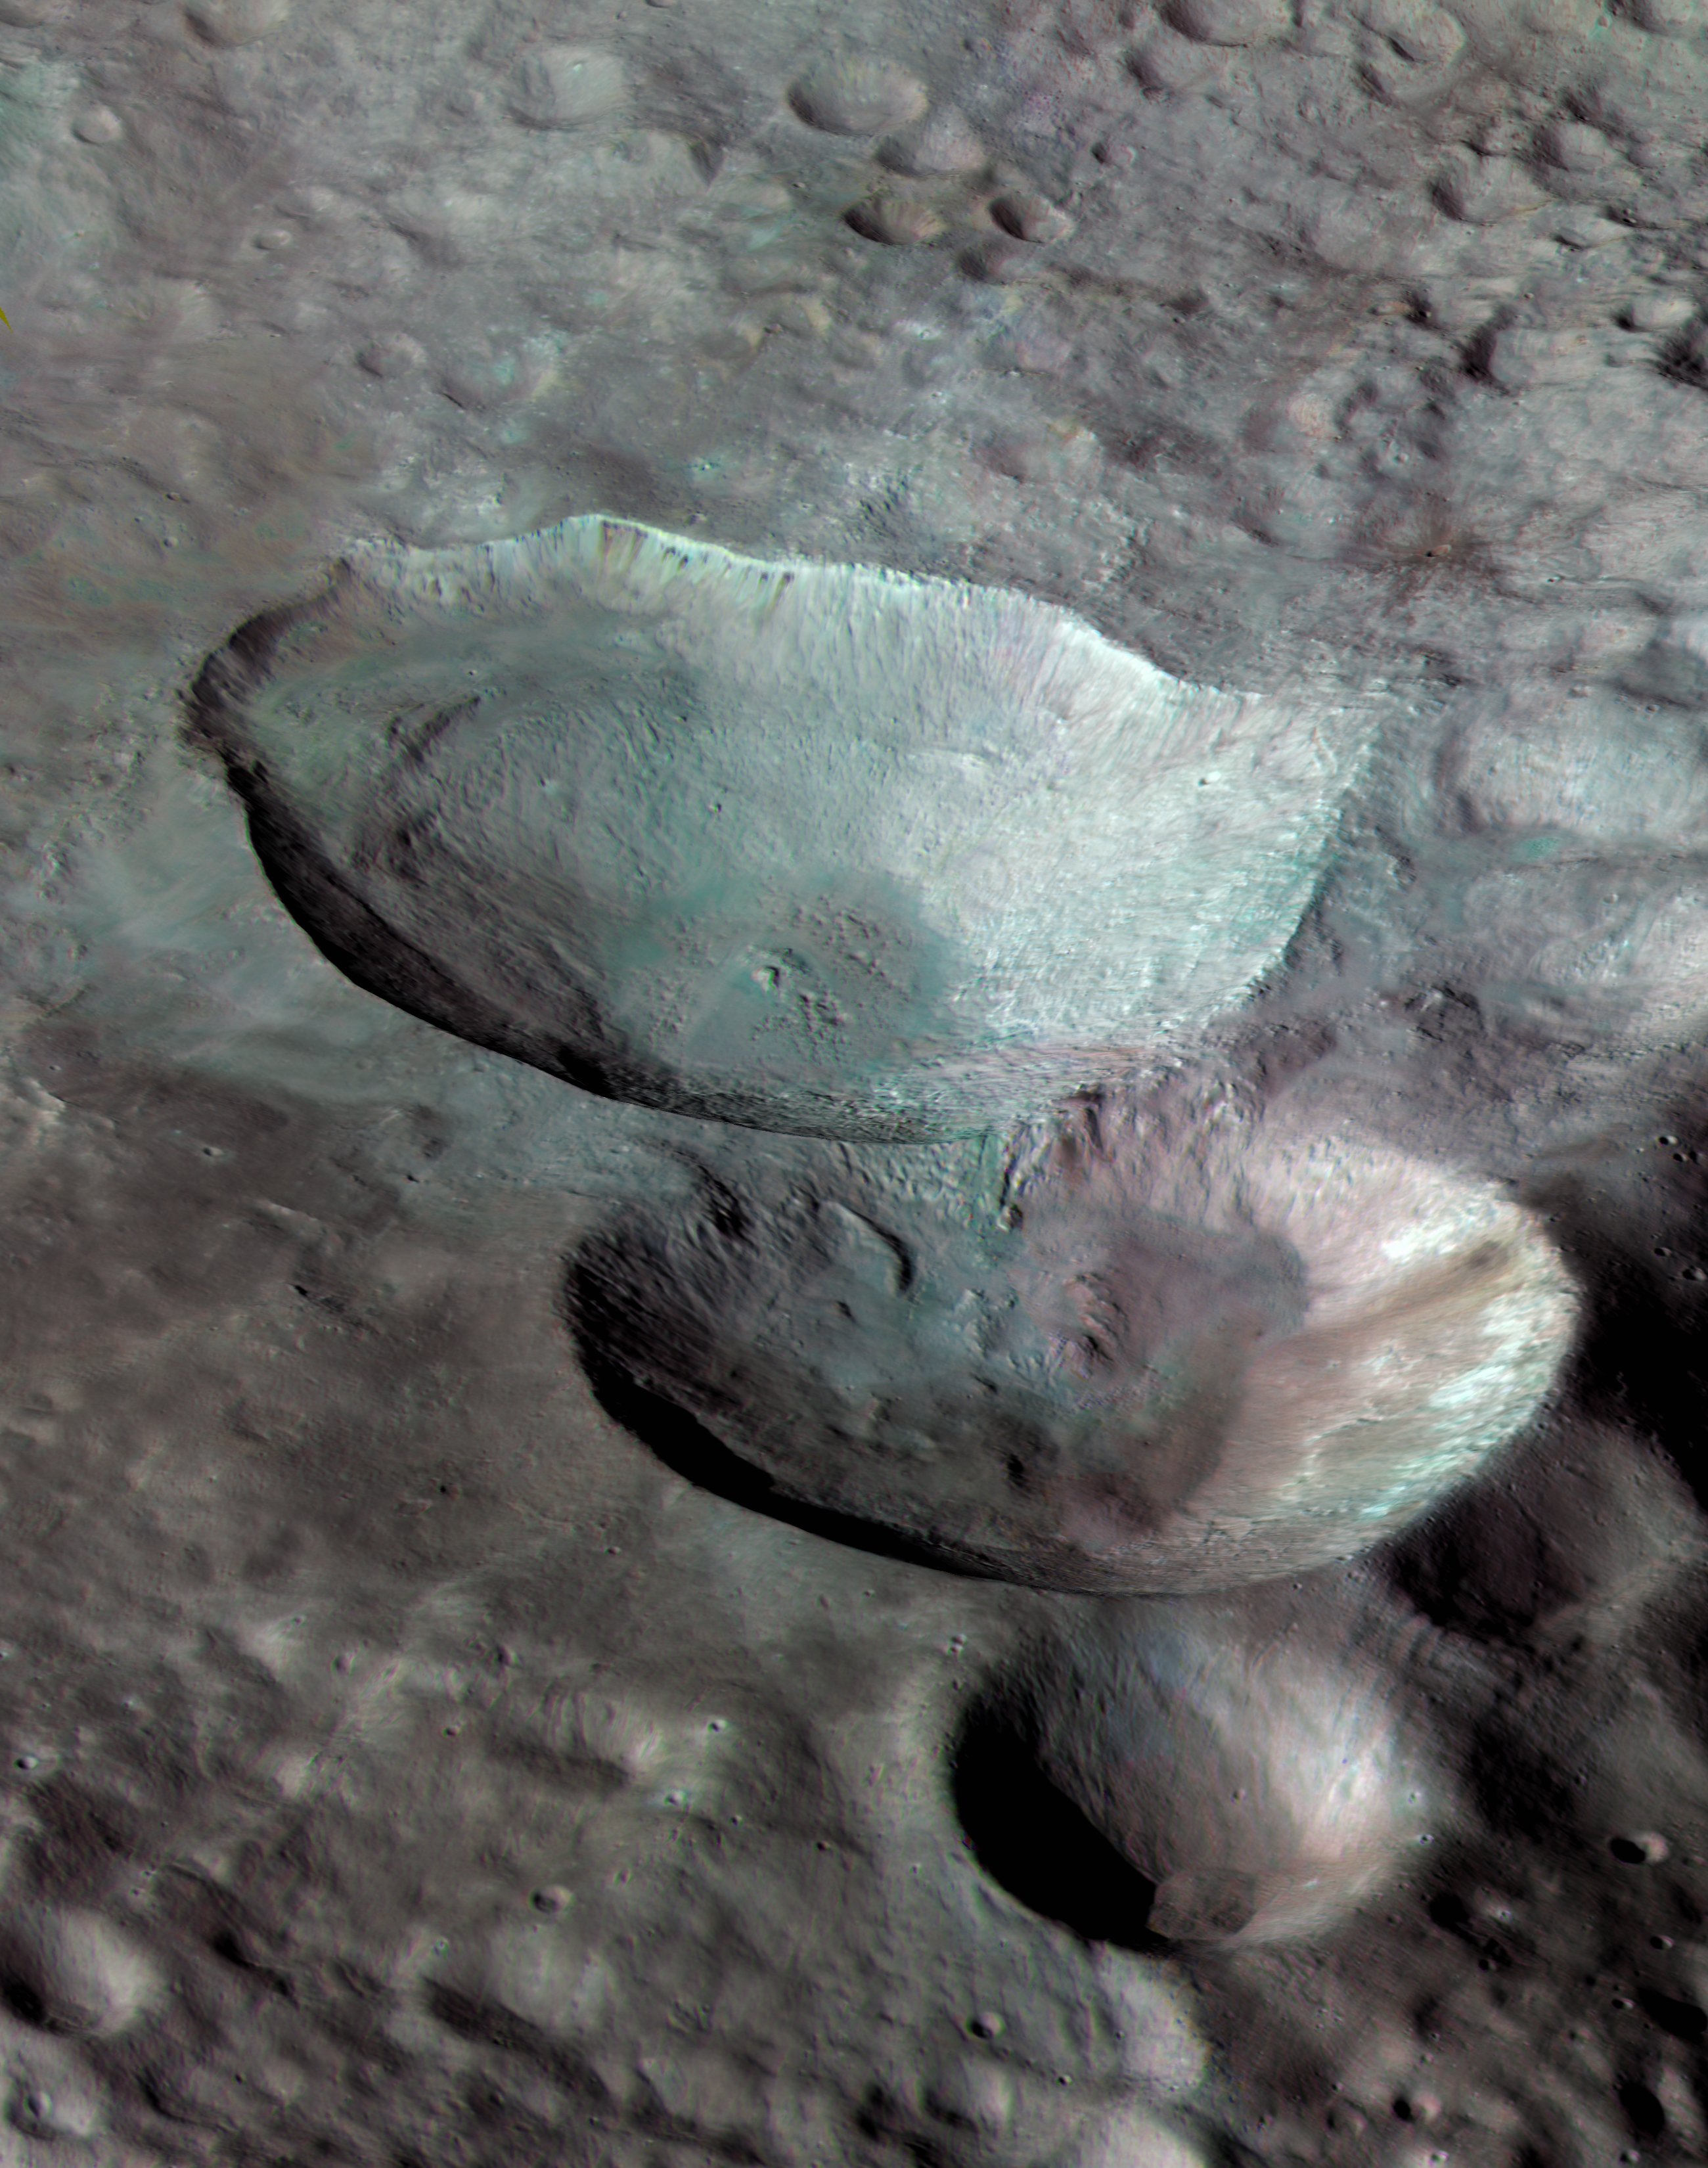

Near-True Color Image of Snowman

Three impact craters of different sizes, arranged in the shape of a snowman, make up one of the most striking features on Vesta, as seen in this view from NASA’s Dawn mission. In this view the three “snowballs” are upside down, so that the shadows make the features easily recognizable. North is to the lower right in the image, which has a resolution of 230 feet (70 meters) per pixel

The image is composed of many individual photographs taken between October and December 2011 by Dawn’s framing camera. They were obtained during the high-altitude mapping orbit, at about 420 miles (680 kilometers) above Vesta’s surface.

The largest of the three craters, Marcia, has a diameter of about 40 miles (60 kilometers). The central crater, which is about 30 miles (50 kilometers) in diameter, is named Calpurnia, and the lower crater, named Minucia, has a diameter of about 14 miles (22 kilometers). Marcia and Calpurnia are possibly the result of an impact by doublet asteroids, whereas Minucia was formed by a later impact.

To derive the color information, scientists combined images acquired by the framing camera in two near-infrared channels (0.917 microns and 0.749 microns) and an ultraviolet channel (0.438 microns). The true colors of the surface of Vesta differ somewhat from what is displayed here, but this mode of reproduction allows subtle changes in material properties across the craters and material ejected from impacts to be detected. In both Marcia and Calpurnia, landslides can be seen; also, dark material has been exposed below the rim of Marcia.

The Dawn mission to Vesta and Ceres is managed by NASA’s Jet Propulsion Laboratory, a division of the California Institute of Technology in Pasadena, for NASA’s Science Mission Directorate, Washington. UCLA is responsible for overall Dawn mission science. The Dawn framing cameras were developed and built under the leadership of the Max Planck Institute for Solar System Research, Katlenburg-Lindau, Germany, with significant contributions by DLR German Aerospace Center, Institute of Planetary Research, Berlin, and in coordination with the Institute of Computer and Communication Network Engineering, Braunschweig. The framing camera project is funded by the Max Planck Society, DLR and NASA/JPL.

Credit: NASA/JPL-Caltech/UCLA/MPS/DLR/IDA